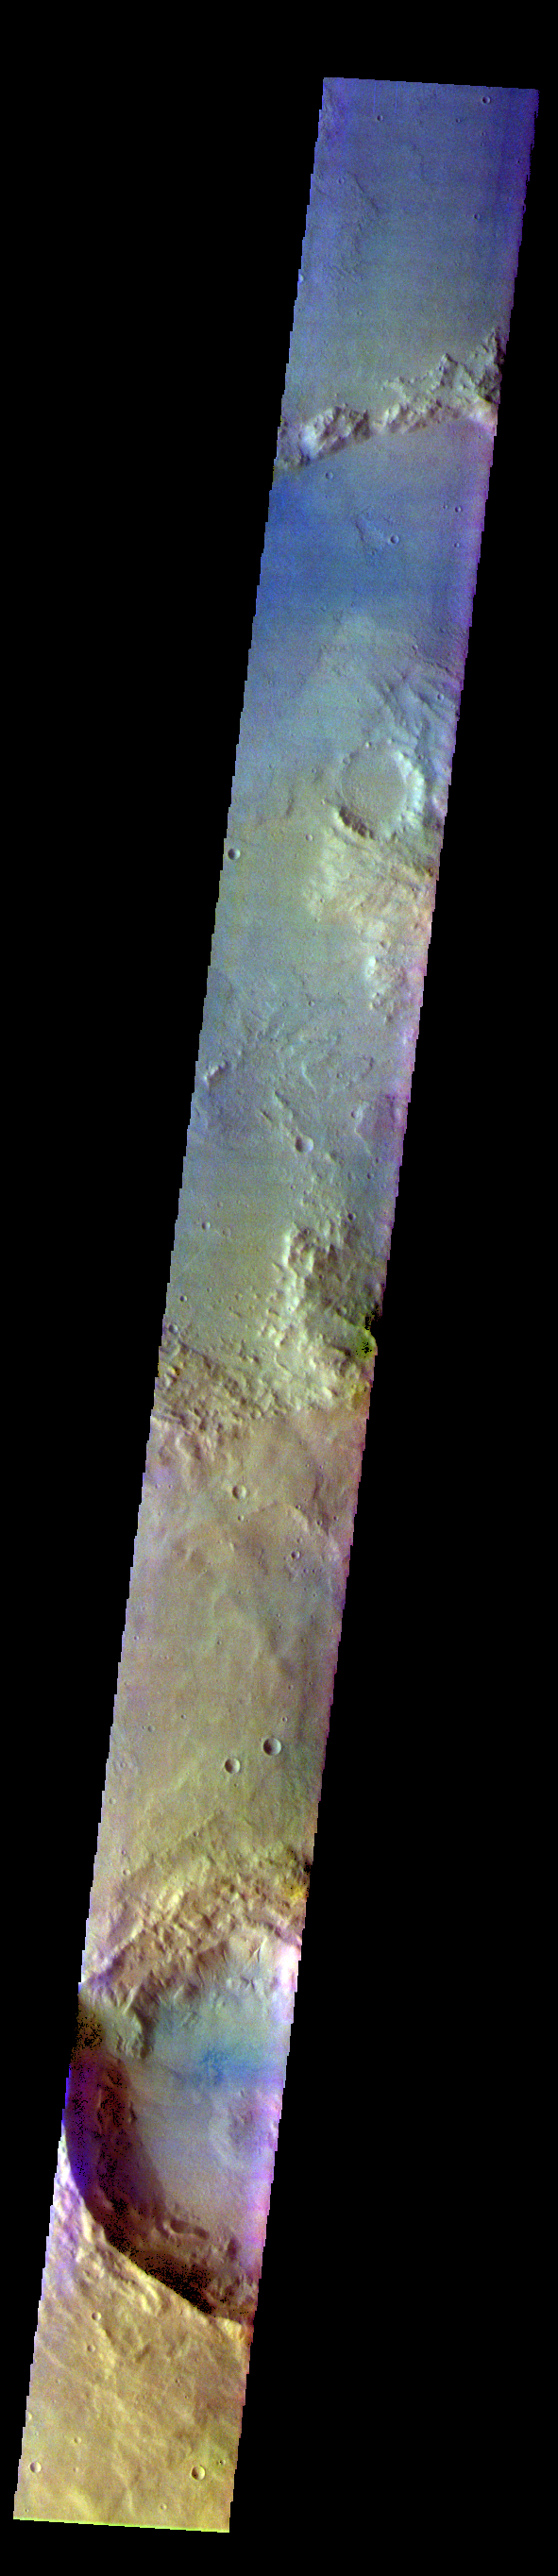

Terra Sirenum – False Color

The THEMIS VIS camera contains 5 filters. The data from different filters can be combined in multiple ways to create a false color image. These false color images may reveal subtle variations of the surface not easily identified in a single band image. Today’s false color image shows part of Terra Sirenum.

The THEMIS VIS camera is capable of capturing color images of the Martian surface using five different color filters. In this mode of operation, the spatial resolution and coverage of the image must be reduced to accommodate the additional data volume produced from using multiple filters. To make a color image, three of the five filter images (each in grayscale) are selected. Each is contrast enhanced and then converted to a red, green, or blue intensity image. These three images are then combined to produce a full color, single image. Because the THEMIS color filters don’t span the full range of colors seen by the human eye, a color THEMIS image does not represent true color. Also, because each single-filter image is contrast enhanced before inclusion in the three-color image, the apparent color variation of the scene is exaggerated. Nevertheless, the color variation that does appear is representative of some change in color, however subtle, in the actual scene. Note that the long edges of THEMIS color images typically contain color artifacts that do not represent surface variation.

Credit: NASA/JPL-Caltech/ASU